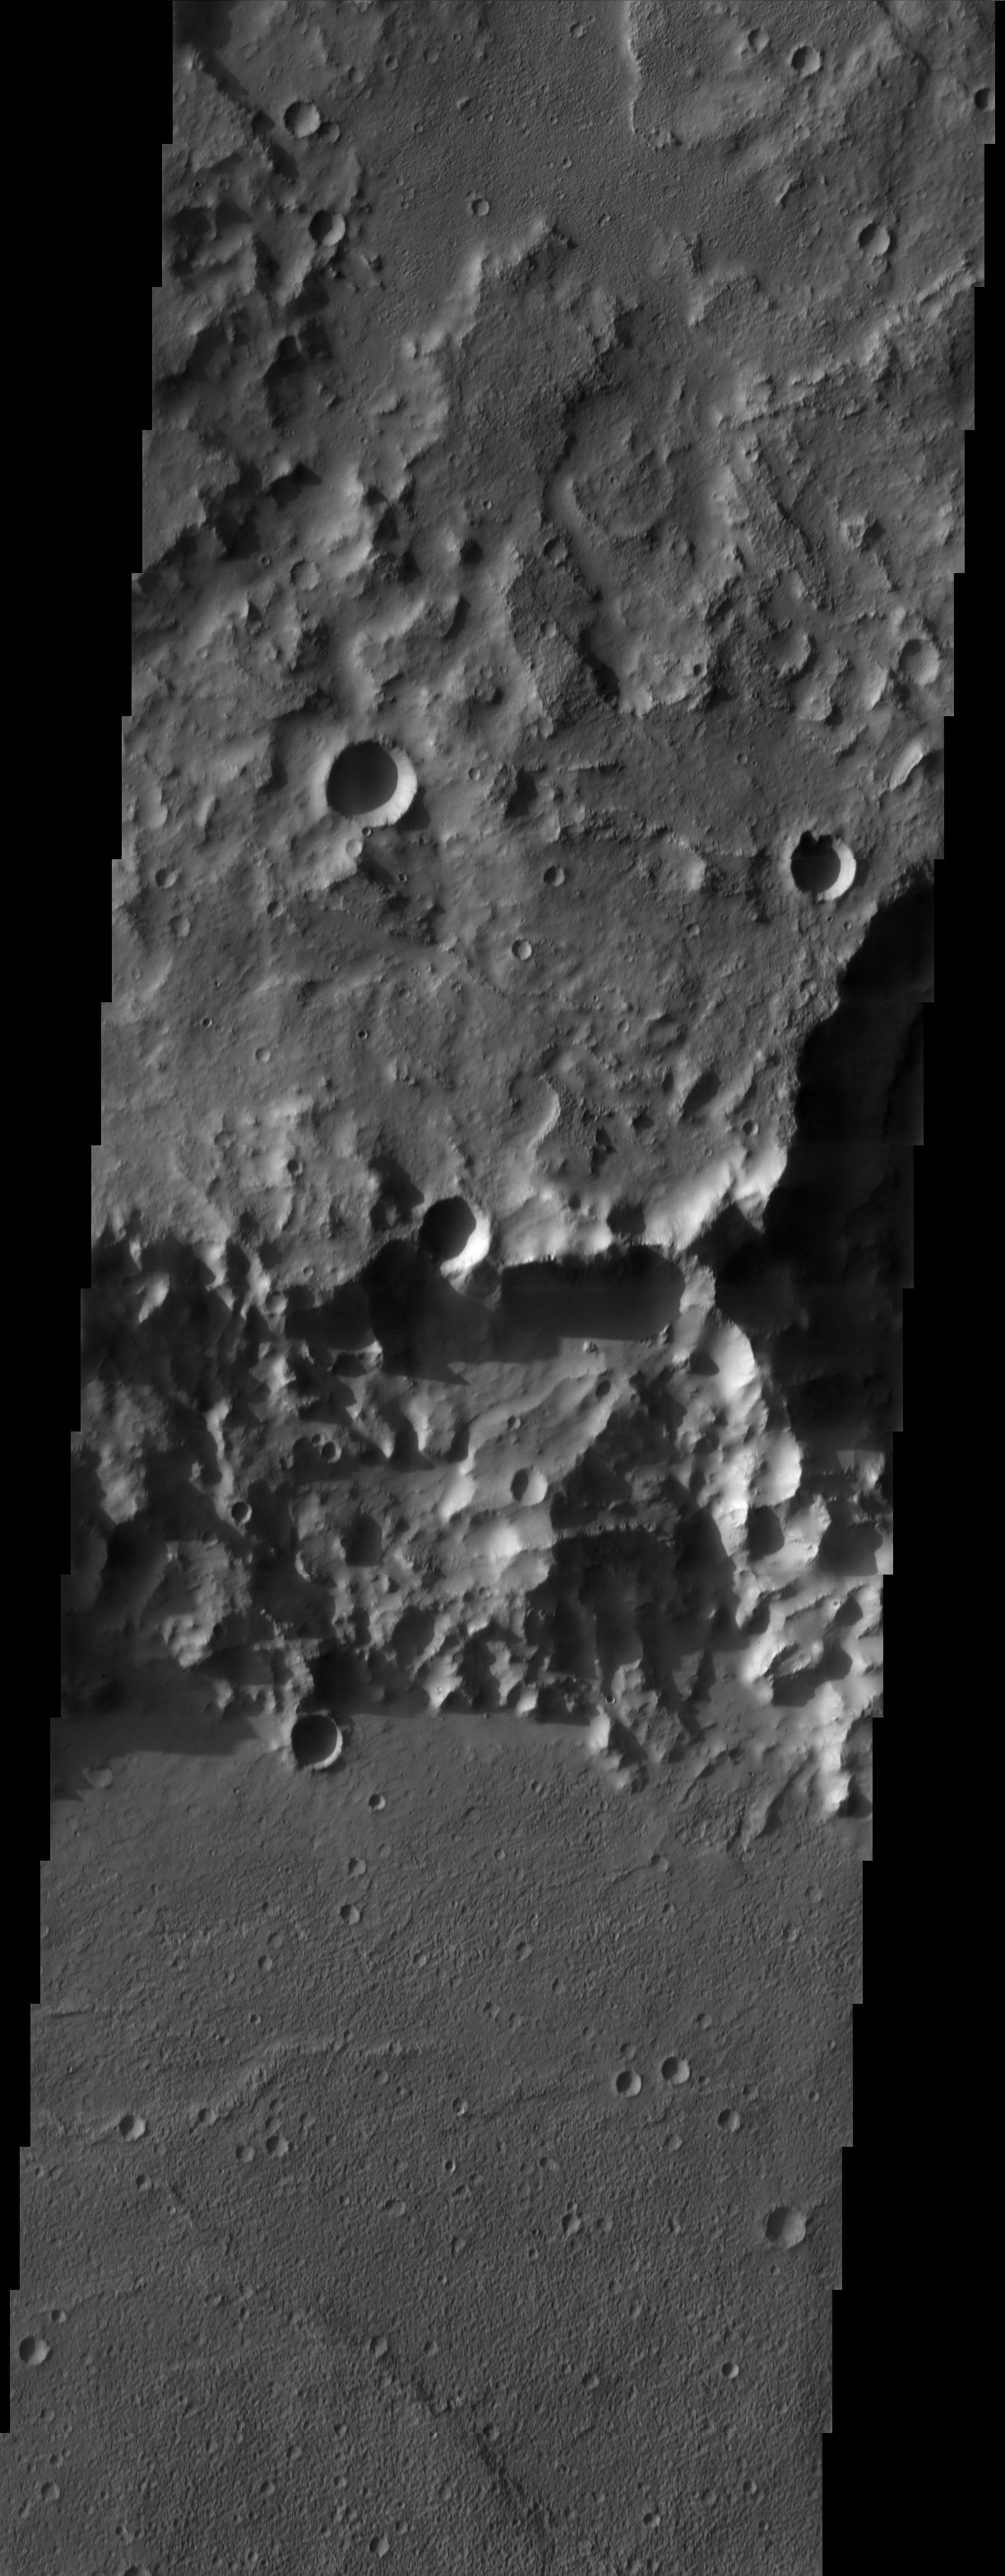

Crater Wall and Floor

3D Projection onto MOLA data

The impact crater observed in this THEMIS image taken in Terra Cimmeria suggests sediments have filled the crater due to the flat and smooth nature of the floor compared to rougher surfaces at higher elevations. The abundance of several smaller impact craters on the floor of the larger crater indicate however that the flat surface has been exposed for an extended period of time. The smooth surface of the crater floor and rougher surfaces at higher elevations are observed in the 3-D THEMIS image that is draped over MOLA topography (2X vertical exaggeration).

Note: this THEMIS visual image has not been radiometrically nor geometrically calibrated for this preliminary release. An empirical correction has been performed to remove instrumental effects. A linear shift has been applied in the cross-track and down-track direction to approximate spacecraft and planetary motion. Fully calibrated and geometrically projected images will be released through the Planetary Data System in accordance with Project policies at a later time.

NASA’s Jet Propulsion Laboratory manages the 2001 Mars Odyssey mission for NASA’s Office of Space Science, Washington, D.C. The Thermal Emission Imaging System (THEMIS) was developed by Arizona State University, Tempe, in collaboration with Raytheon Santa Barbara Remote Sensing. The THEMIS investigation is led by Dr. Philip Christensen at Arizona State University. Lockheed Martin Astronautics, Denver, is the prime contractor for the Odyssey project, and developed and built the orbiter. Mission operations are conducted jointly from Lockheed Martin and from JPL, a division of the California Institute of Technology in Pasadena.

Image information: VIS instrument. Latitude -22.9, Longitude 155.7 East (204.3 West). 19 meter/pixel resolution.

Credit: NASA/JPL/Arizona State University